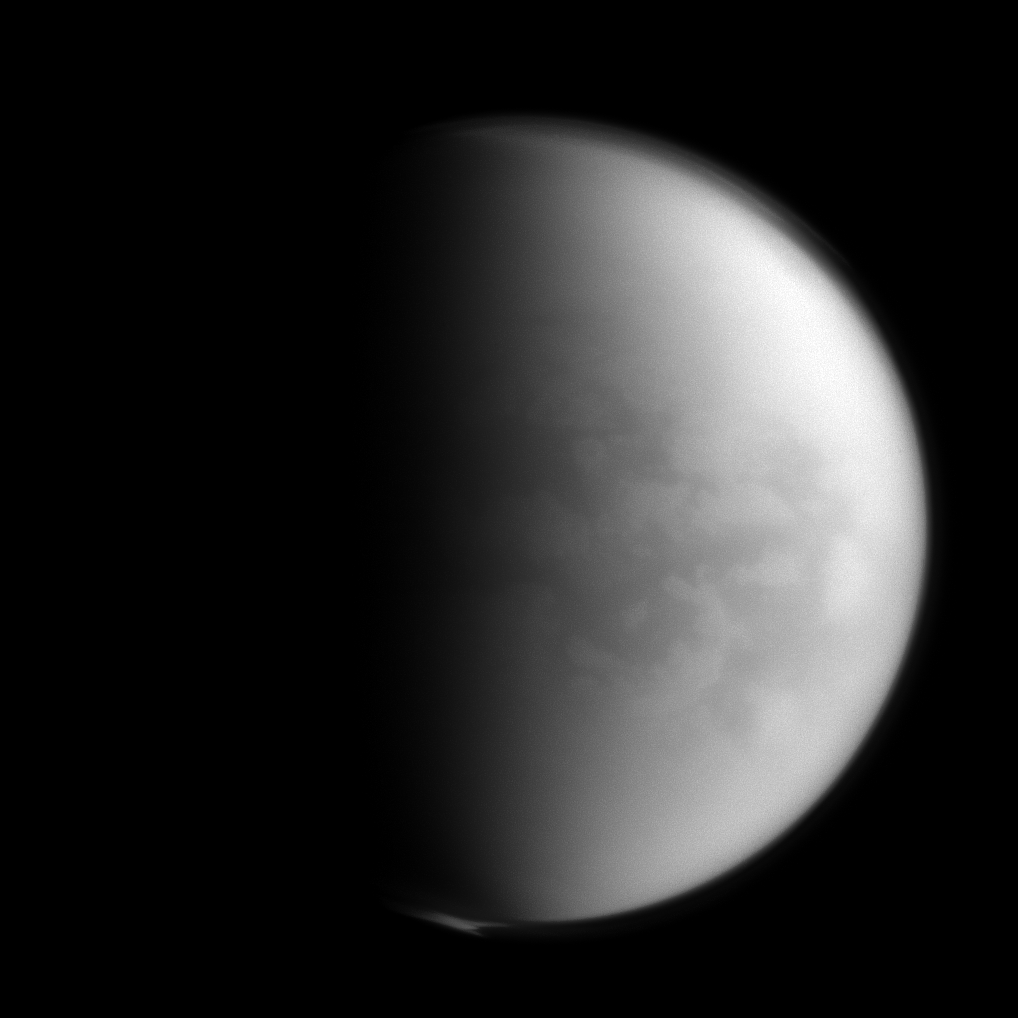

Spying on Senkyo

The Cassini spacecraft peers through Titan’s thick clouds to spy on the region dubbed “Senkyo” by scientists. The dark features include vast fields of dunes, composed of solid hydrocarbon particles precipitated out of Titan’s atmosphere. And Titan’s southern pole is shrouded in the recently formed polar vortex.

Titan, Saturn’s largest moon, is 3,200 miles (5,150 kilometers) across.

For more on Senkyo, see PIA08231. For a color image of the south polar vortex on Titan, see PIA14919. For a movie of the vortex, see PIA14920.

Lit terrain seen here is on the Saturn-facing hemisphere of Titan. North on Titan is up and rotated 18 degrees to the right. The image was taken with the Cassini spacecraft narrow-angle camera on Jan. 5, 2013 using a spectral filter sensitive to wavelengths of near-infrared light centered at 938 nanometers.

The view was obtained at a distance of approximately 750,000 miles (1.2 million kilometers) from Titan and at a Sun-Titan-spacecraft, or phase, angle of 79 degrees. Image scale is 4 miles (7 kilometers) per pixel.

The Cassini-Huygens mission is a cooperative project of NASA, the European Space Agency and the Italian Space Agency. The Jet Propulsion Laboratory, a division of the California Institute of Technology in Pasadena, manages the mission for NASA’s Science Mission Directorate, Washington, D.C. The Cassini orbiter and its two onboard cameras were designed, developed and assembled at JPL. The imaging operations center is based at the Space Science Institute in Boulder, Colo.

Credit: NASA/JPL-Caltech/Space Science Institute